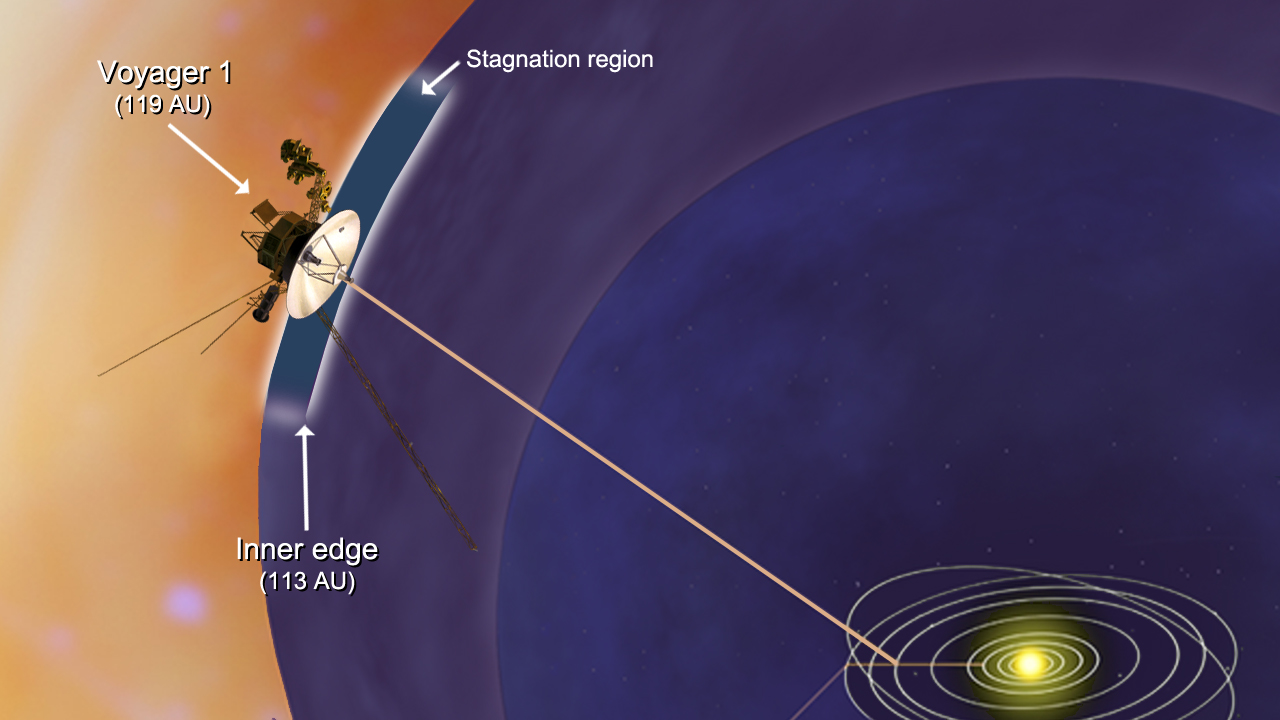

Voyager 1 Encounters Stagnation Region (Artist’s Concept)

NASA’s Voyager 1 spacecraft has entered a new region between our solar system and interstellar space, which scientists are calling the stagnation region. In the stagnation region, the wind of charged particles streaming out from our sun has slowed and turned inward for the first time, our solar system’s magnetic field has piled up and higher-energy particles from inside our solar system appear to be leaking out into interstellar space. This image shows that the inner edge of the stagnation region is located about 113 astronomical units (10.5 billion miles or 16.9 billion kilometers) from the sun. Voyager 1 is currently about 119 astronomical units (11 billion miles or 17.8 billion kilometers) from the sun. The distance to the outer edge is unknown.

Credit: NASA/JPL-Caltech